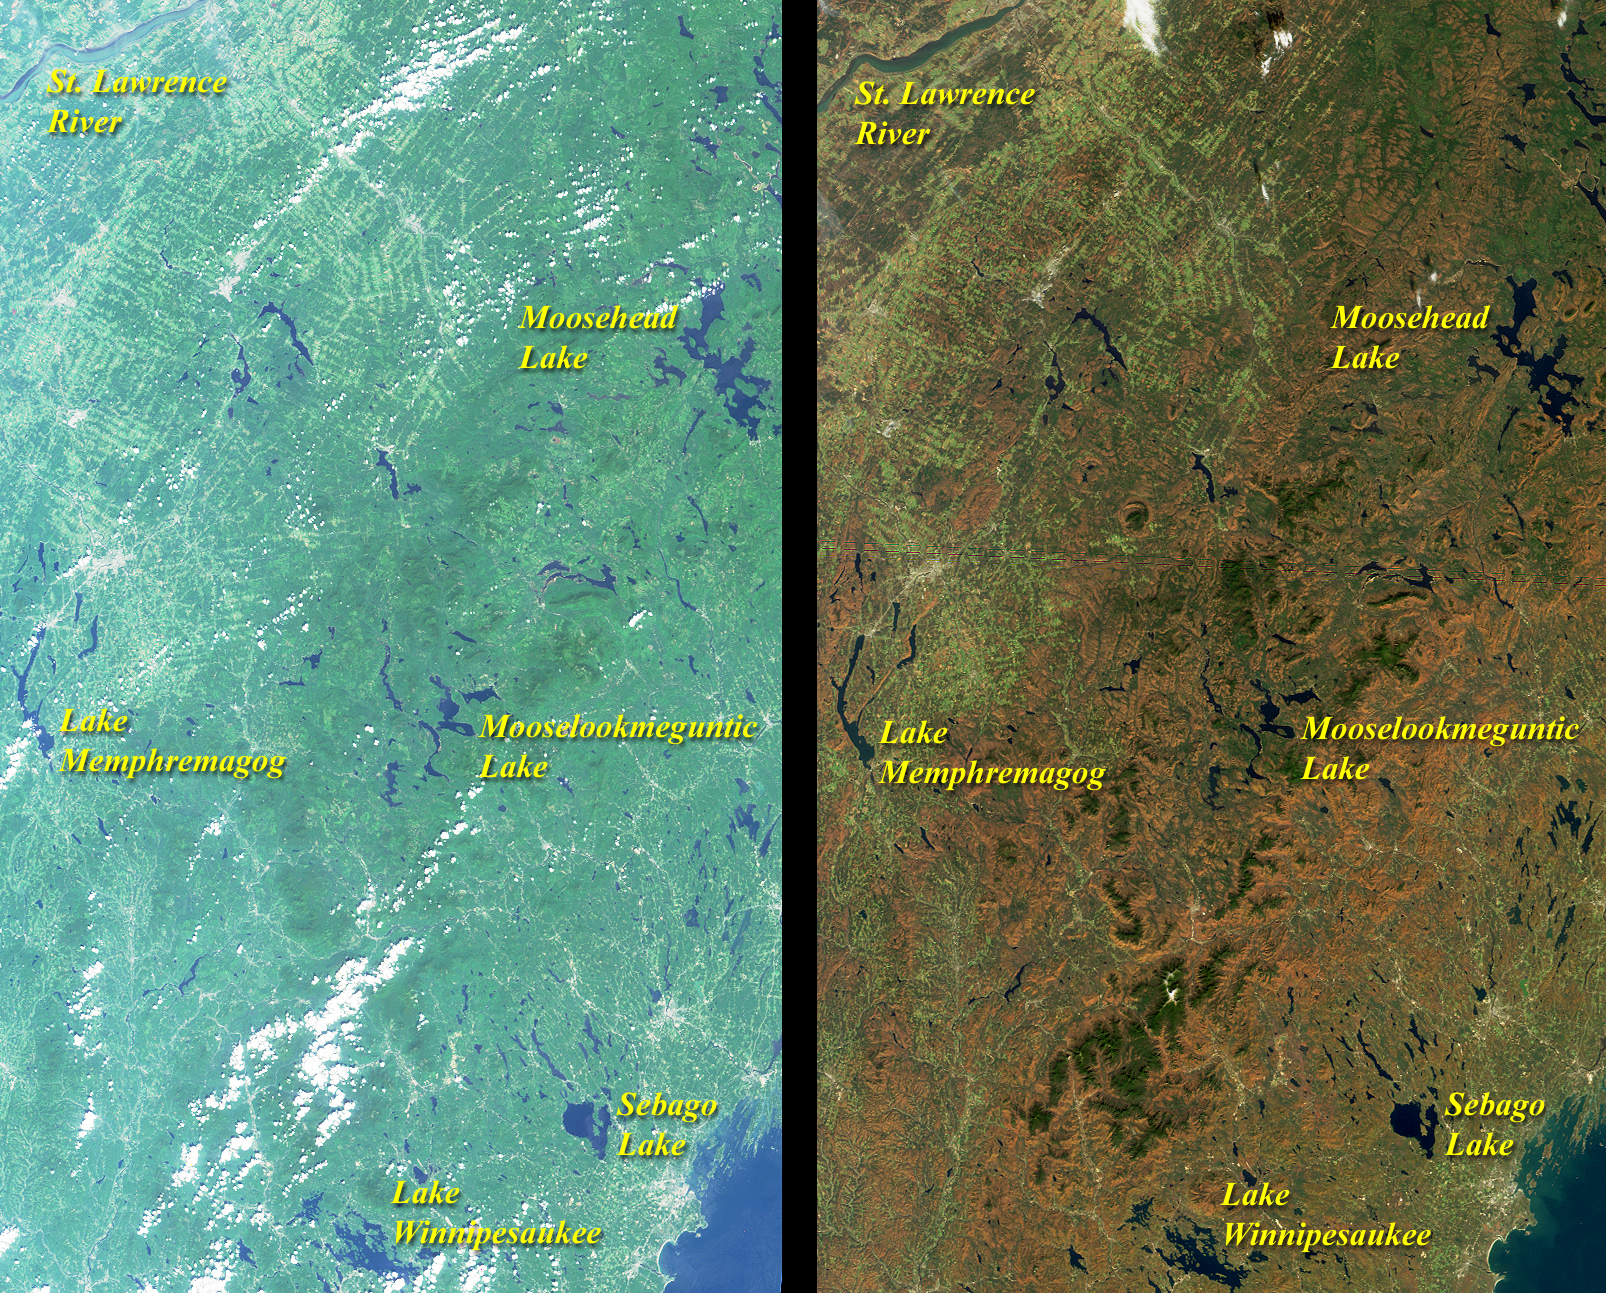

Summer Turns to Autumn in New England

The green hues of summer give way to the reds and browns of autumn in this pair of MISR nadir-camera views acquired on August 26, 2000 (left) and October 20, 2000 (right). The images include eastern Vermont, New Hampshire, and western Maine, as well as the southeastern corner of Quebec province. New Hampshire’s White Mountains run roughly north-south through the center of each image.

Linear patterns associated with forest clear cuts are apparent in the upper left quadrant of the images. Some scattered cumulus clouds are present, and urban centers show up as patches of gray. The city of Portland, Maine, is at the lower right corner, to the southeast of Sebago Lake. Sherbooke, Quebec, is visible to the northeast of Lake Memphremagog, which straddles the US-Canadian border.

MISR was built and is managed by NASA’s Jet Propulsion Laboratory, Pasadena, CA, for NASA’s Office of Earth Science, Washington, DC. The Terra satellite is managed by NASA’s Goddard Space Flight Center, Greenbelt, MD. JPL is a division of the California Institute of Technology.

Credit: NASA/GSFC/JPL, MISR Team